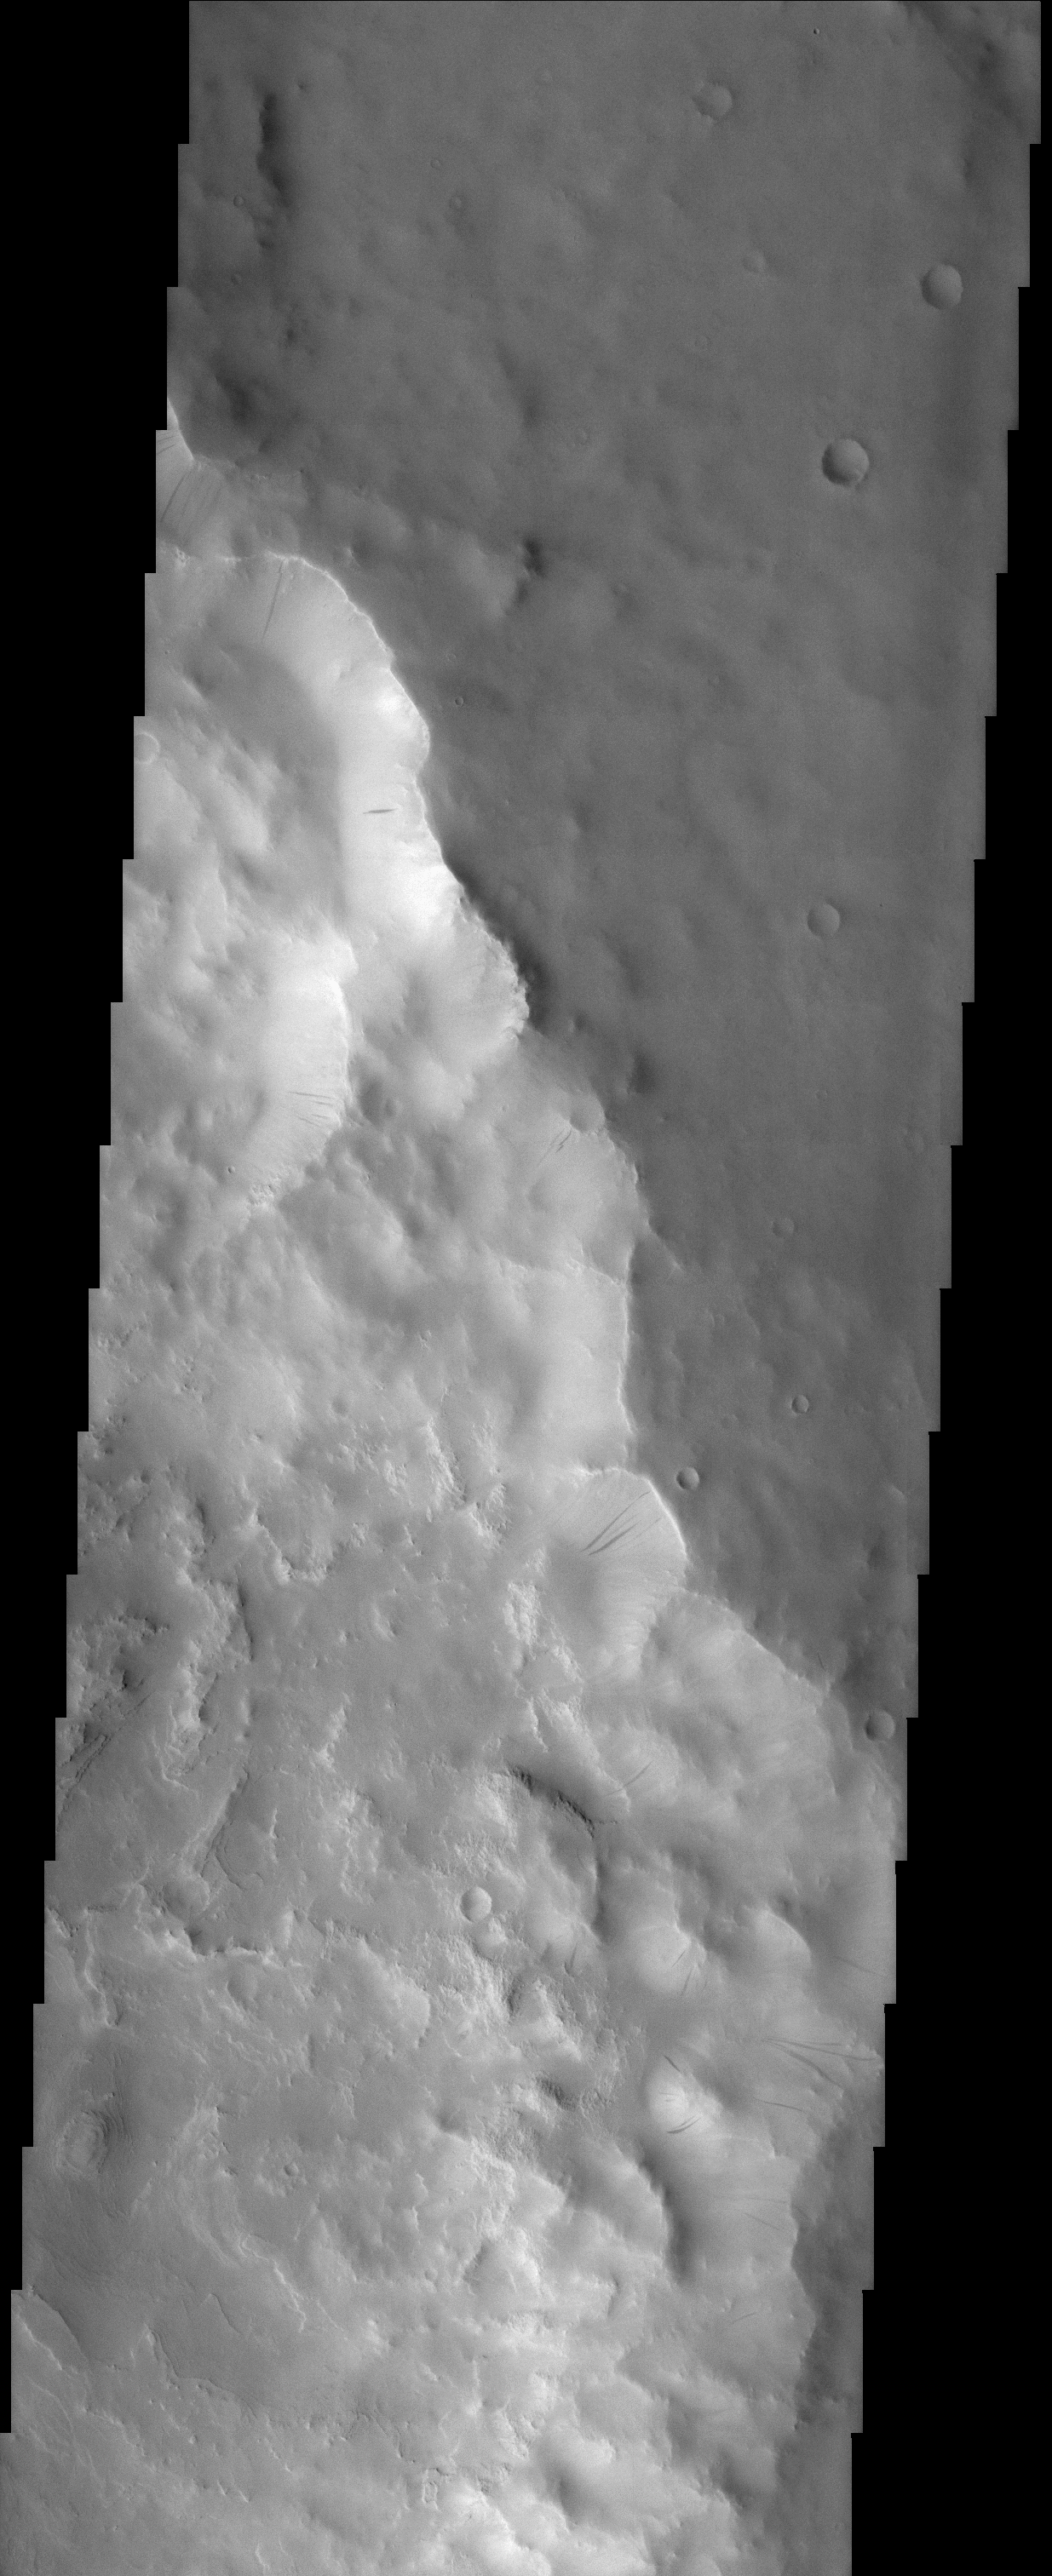

Rim of Henry Crater

(Released 02 April 2002)
This portion of the rim of Henry Crater has numerous dark streaks located on the slopes of the inner crater wall. These dark slope streaks have been suggested to have formed when the relatively bright dust that mantles the slopes slides downhill, either exposing a dust-free darker surface or creating a darker surface by increasing its roughness. The topography in this region appears muted, indicating the presence of regional dust mantling. The materials on floor of the crater (middle to lower left) are layered, with differing degrees of hardness and resistance to erosion producing cliffs (resistant layers) and ledges (easily eroded layers). These layered materials may have been originally deposited in water, although deposition by other means, such as windblown dust and sand, is also possible. Henry Crater, named after a 19th Century French astronomer, is 170 km in diameter and is located at 10.9° N, 336.7° W (23.3° E) in a region called Arabia Terra.

Credit: NASA/JPL/Arizona State University